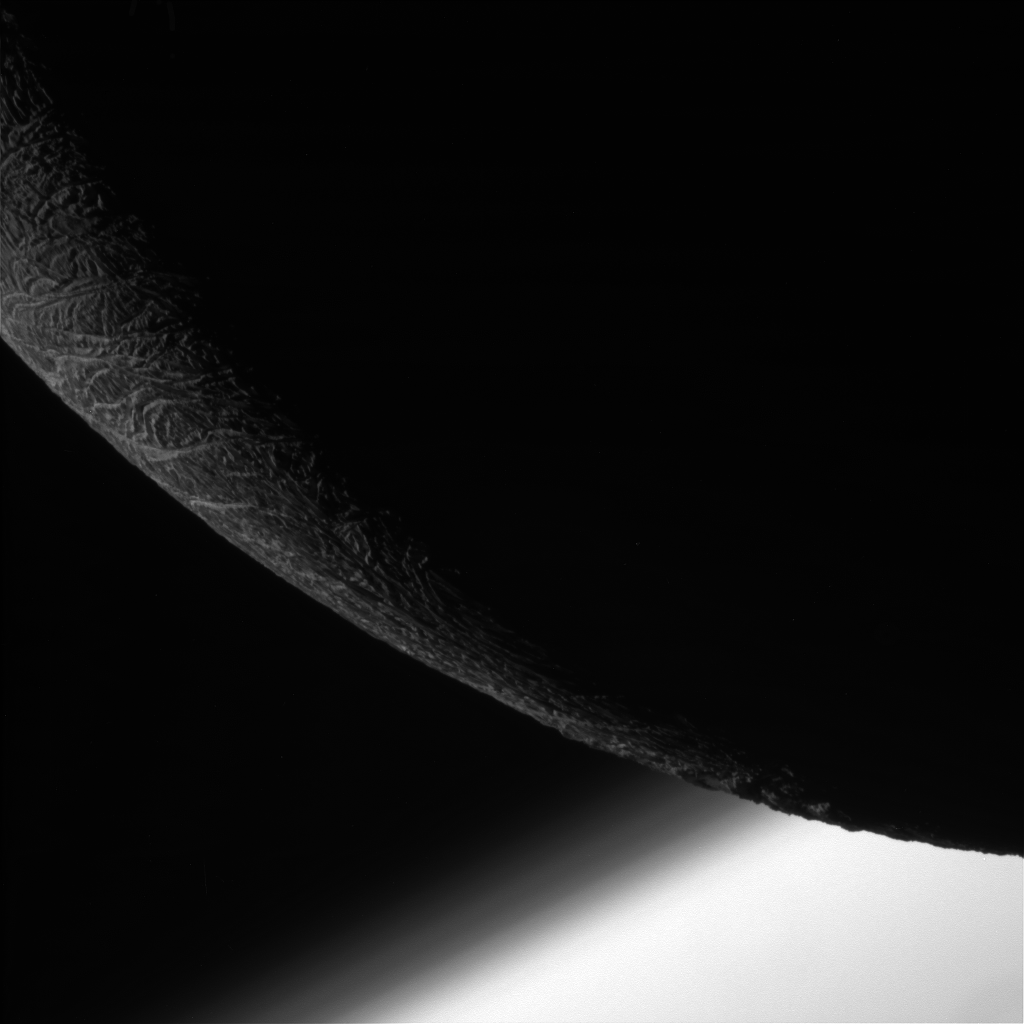

Ice and Atmosphere

NASA’s Cassini spacecraft paused during its final close flyby of Enceladus to focus on the icy moon’s craggy, dimly lit limb, with the planet Saturn beyond.

Layers can be seen in the high hazes of Saturn’s upper atmosphere, in the gradient that separates the planet from space.

North on Enceladus is up and rotated 27 degrees to the left. The image was taken with the Cassini spacecraft narrow-angle camera on Dec. 19, 2015, using a spectral filter, which preferentially admits wavelengths of near-infrared light.

The view was acquired at a distance of approximately 15,000 miles (24,000 kilometers) from Enceladus and at a Sun-Enceladus-spacecraft, or phase, angle of 147 degrees. Image scale is 479 feet (146 meters) per pixel.

The Cassini-Huygens mission is a cooperative project of NASA, the European Space Agency and the Italian Space Agency. NASA’s Jet Propulsion Laboratory, a division of the California Institute of Technology in Pasadena, manages the mission for NASA’s Science Mission Directorate, Washington. The Cassini orbiter and its two onboard cameras were designed, developed and assembled at JPL. The imaging operations center is based at the Space Science Institute in Boulder, Colorado.

Credit: NASA/JPL-Caltech/Space Science Institute